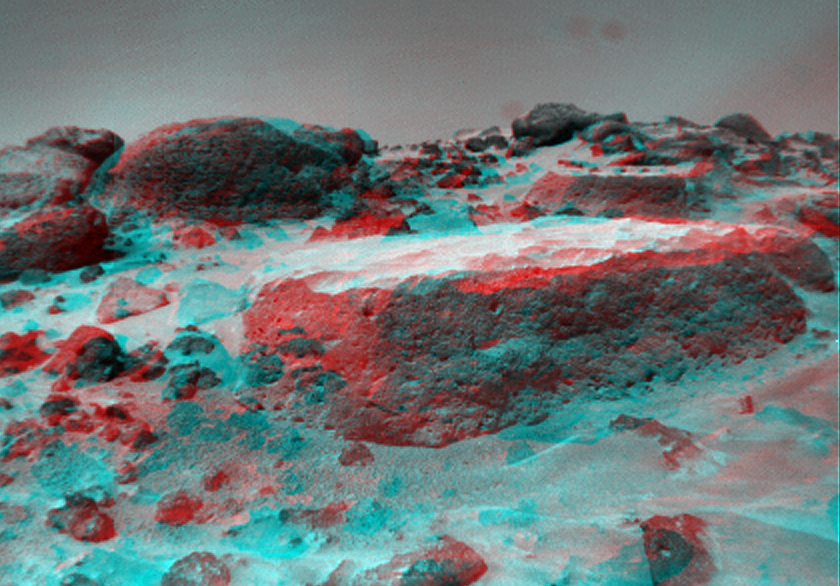

Flat Top as Viewed by the Rover

This anaglyph view of “Flat Top,” southwest of the lander, was produced by combining two right eye frames taken from different viewing angles by Sojourner Rover. One of the right eye frames was distorted using Photoshop to approximate the projection of the left eye view (without this, the stereo pair is painful to view). The left view is assigned to the red color plane and the right view to the green and blue color planes (cyan), to produce a stereo anaglyph mosaic. This mosaic can be viewed in 3-D on your computer monitor or in color print form by wearing red-blue 3-D glasses.

Mars Pathfinder is the second in NASA’s Discovery program of low-cost spacecraft with highly focused science goals. The Jet Propulsion Laboratory, Pasadena, CA, developed and manages the Mars Pathfinder mission for NASA’s Office of Space Science, Washington, D.C. JPL is a division of the California Institute of Technology (Caltech).

Click below to see the left and right views individually.

Left
Right
Photojournal note: Sojourner spent 83 days of a planned seven-day mission exploring the Martian terrain, acquiring images, and taking chemical, atmospheric and other measurements. The final data transmission received from Pathfinder was at 10:23 UTC on September 27, 1997. Although mission managers tried to restore full communications during the following five months, the successful mission was terminated on March 10, 1998.

Credit: NASA/JPL